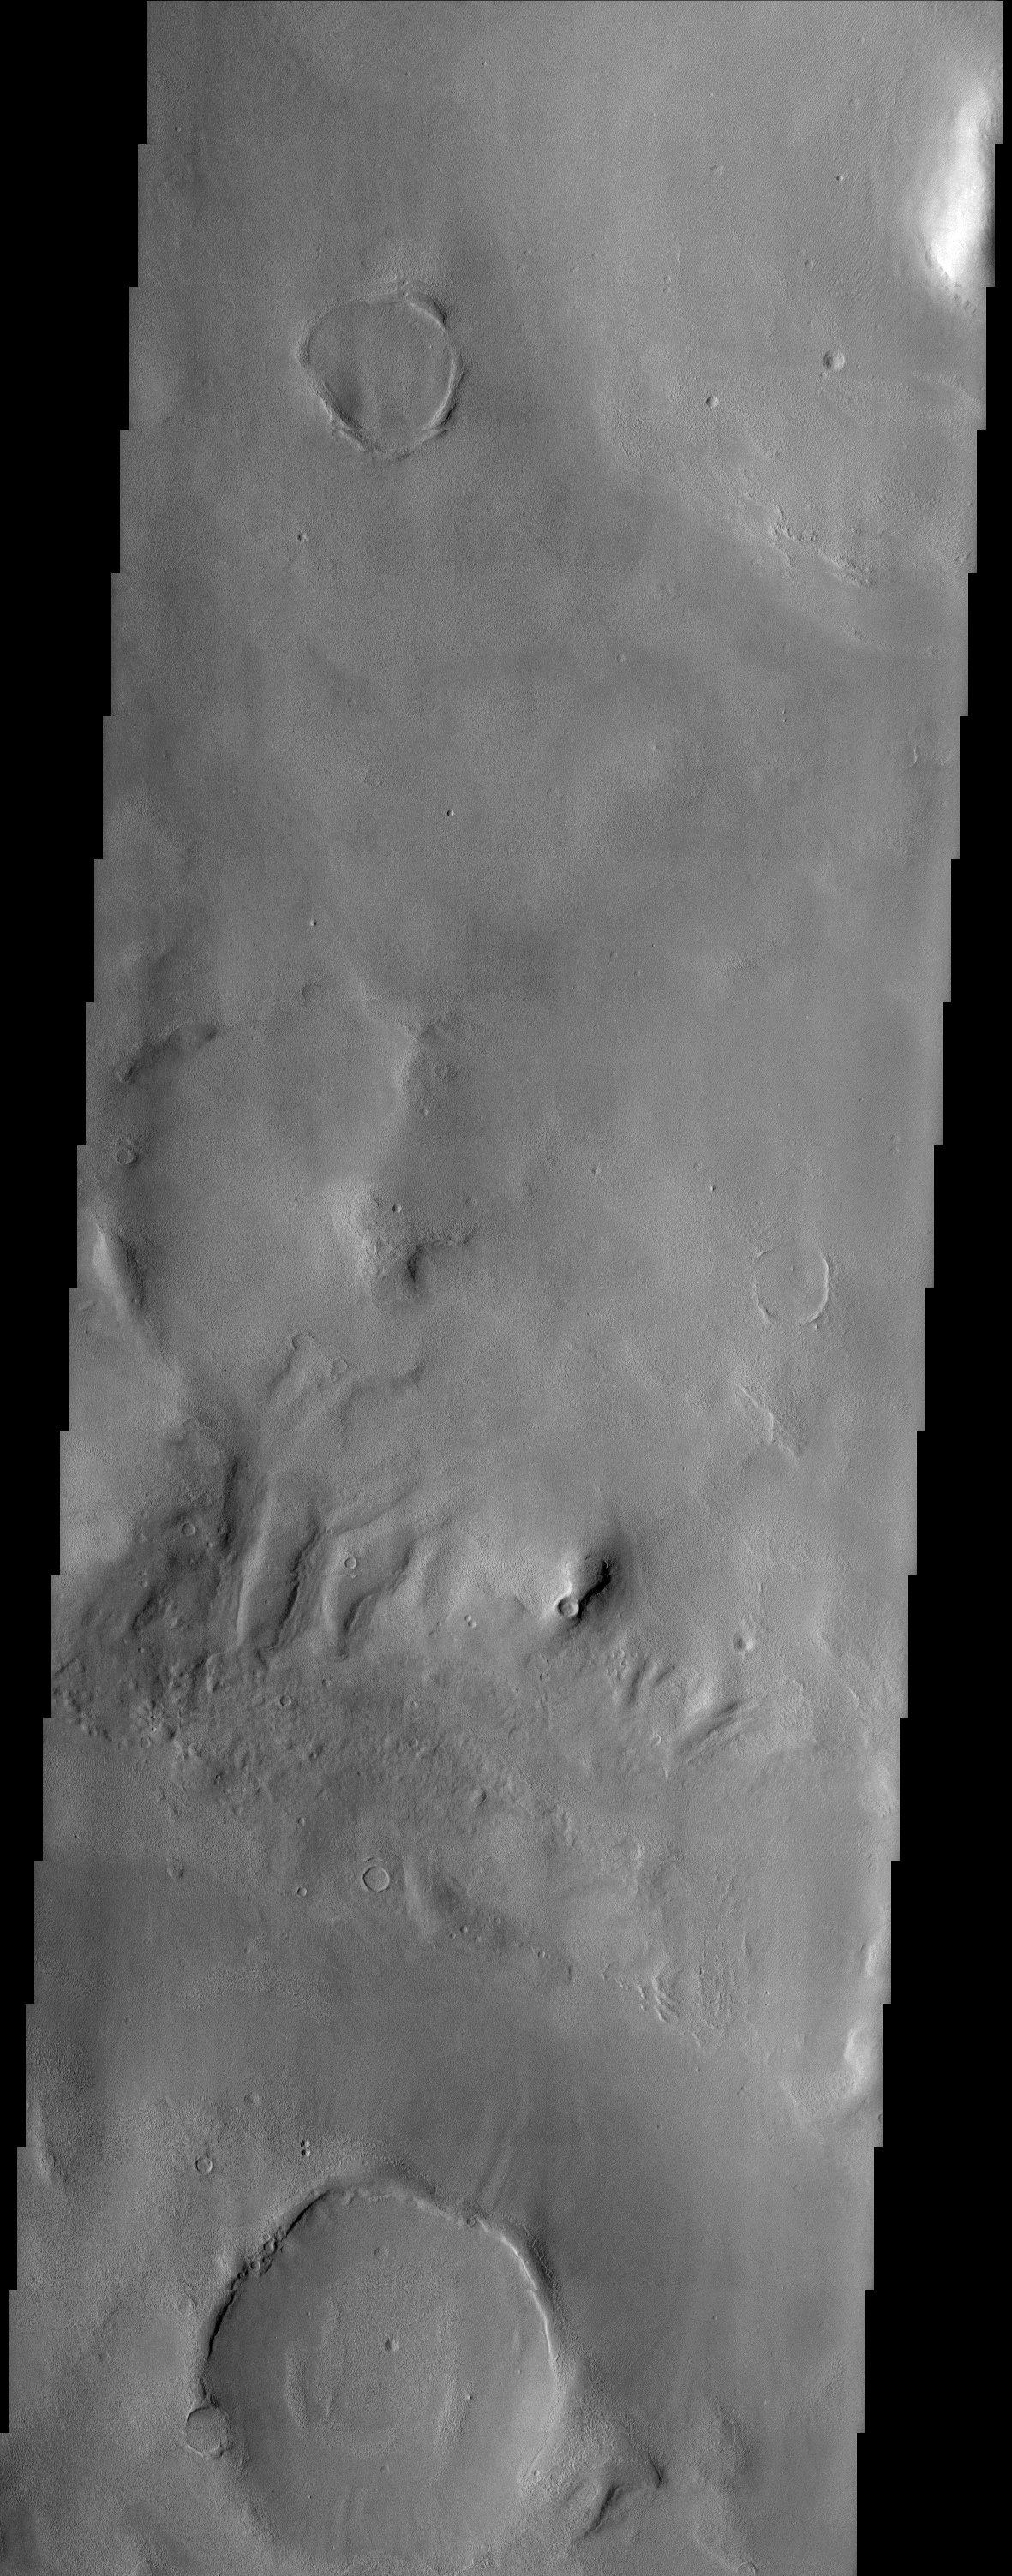

Degraded Craters in Phlegra Montes

The larger craters in this region north of Elysium Mons are buried and distorted almost beyond recognition.

Note: this THEMIS visual image has not been radiometrically nor geometrically calibrated for this preliminary release. An empirical correction has been performed to remove instrumental effects. A linear shift has been applied in the cross-track and down-track direction to approximate spacecraft and planetary motion. Fully calibrated and geometrically projected images will be released through the Planetary Data System in accordance with Project policies at a later time.

NASA’s Jet Propulsion Laboratory manages the 2001 Mars Odyssey mission for NASA’s Office of Space Science, Washington, D.C. The Thermal Emission Imaging System (THEMIS) was developed by Arizona State University, Tempe, in collaboration with Raytheon Santa Barbara Remote Sensing. The THEMIS investigation is led by Dr. Philip Christensen at Arizona State University. Lockheed Martin Astronautics, Denver, is the prime contractor for the Odyssey project, and developed and built the orbiter. Mission operations are conducted jointly from Lockheed Martin and from JPL, a division of the California Institute of Technology in Pasadena.

Credit: NASA/JPL/Arizona State University